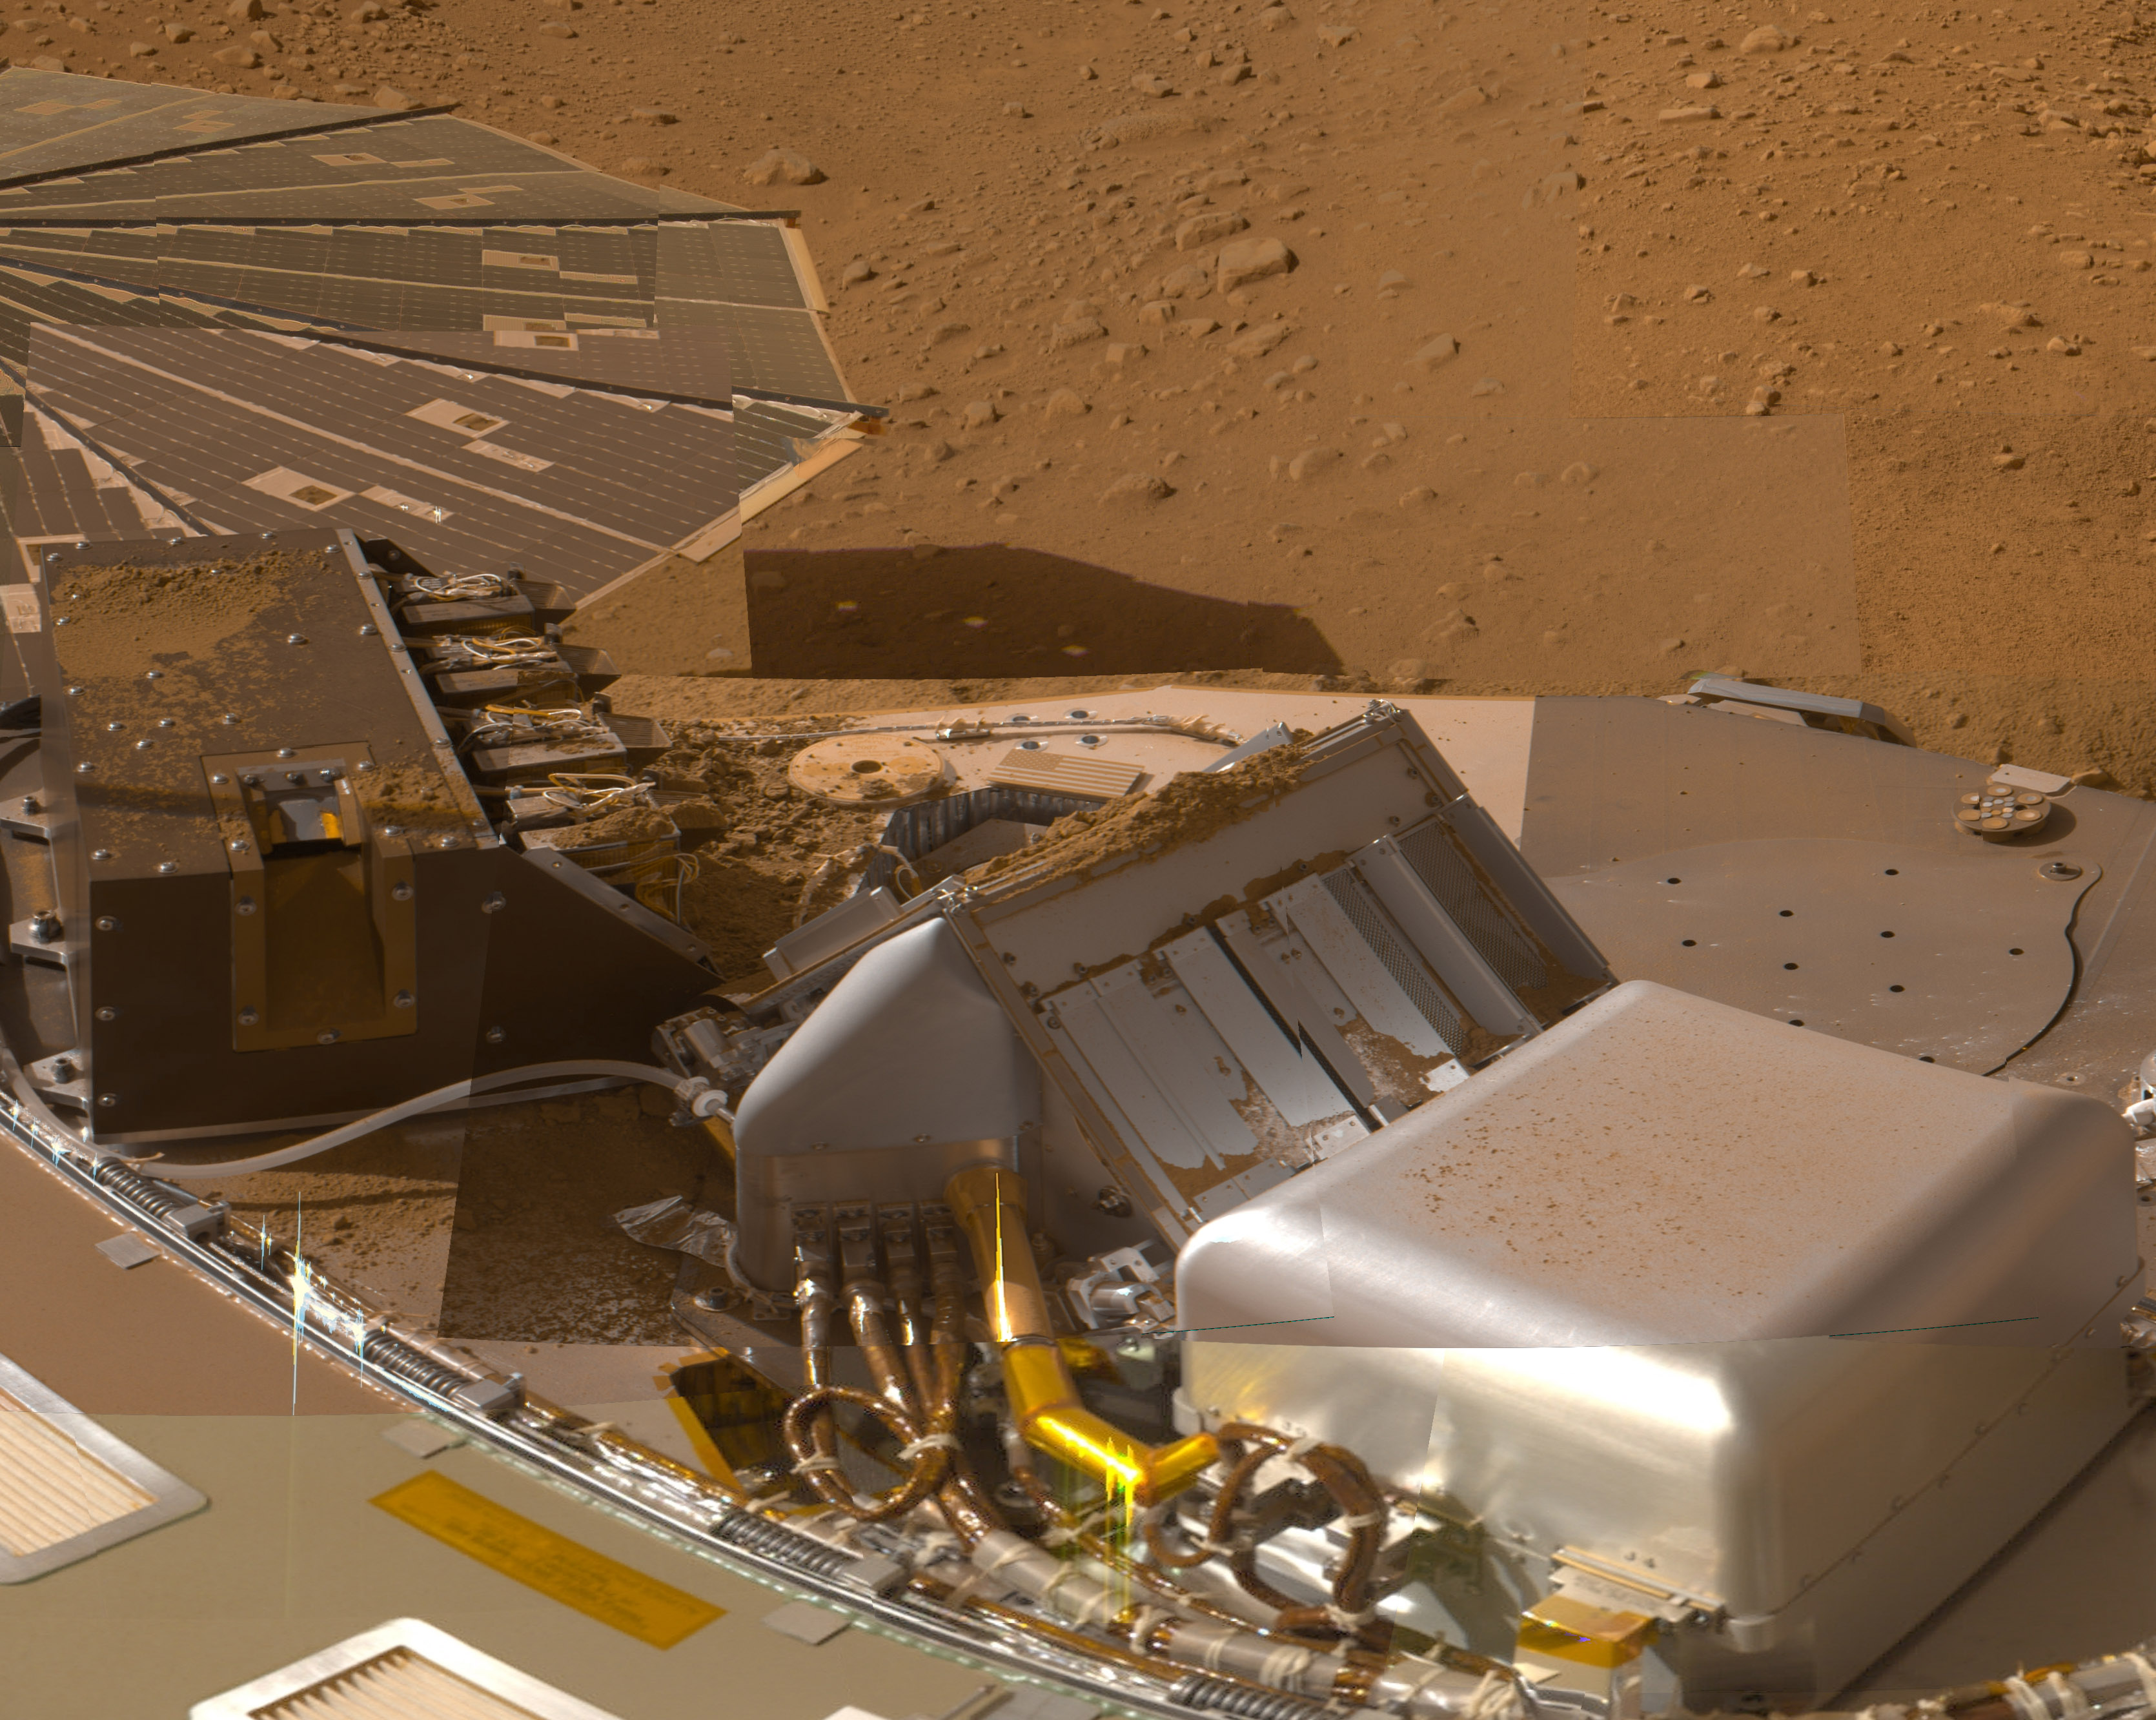

Phoenix Deck after Sample Deliveries

This mosaic of images from the Surface Stereo Imager camera on NASA’s Phoenix Mars Lander shows a portion of the spacecraft’s deck after deliveries of several Martian soil samples to instruments on the deck.

In the center and right foreground is the Thermal and Evolved-Gas Analyzer. On the left is the Microscopy, Electrochemistry and Conductivity Analyzer.

The component images for this approximately true color view were taken on various dates during the five months that Phoenix studied its surroundings after landing on a Martian arctic plain on May 25, 2008.

The Phoenix Mission was led by the University of Arizona, Tucson, on behalf of NASA. Project management of the mission was by NASA’s Jet Propulsion Laboratory, Pasadena, Calif. Spacecraft development was by Lockheed Martin Space Systems, Denver.

Photojournal Note: As planned, the Phoenix lander, which landed May 25, 2008 23:53 UTC, ended communications in November 2008, about six months after landing, when its solar panels ceased operating in the dark Martian winter.

Credit: NASA/JPL-Caltech/University of Arizona/Texas A&M University